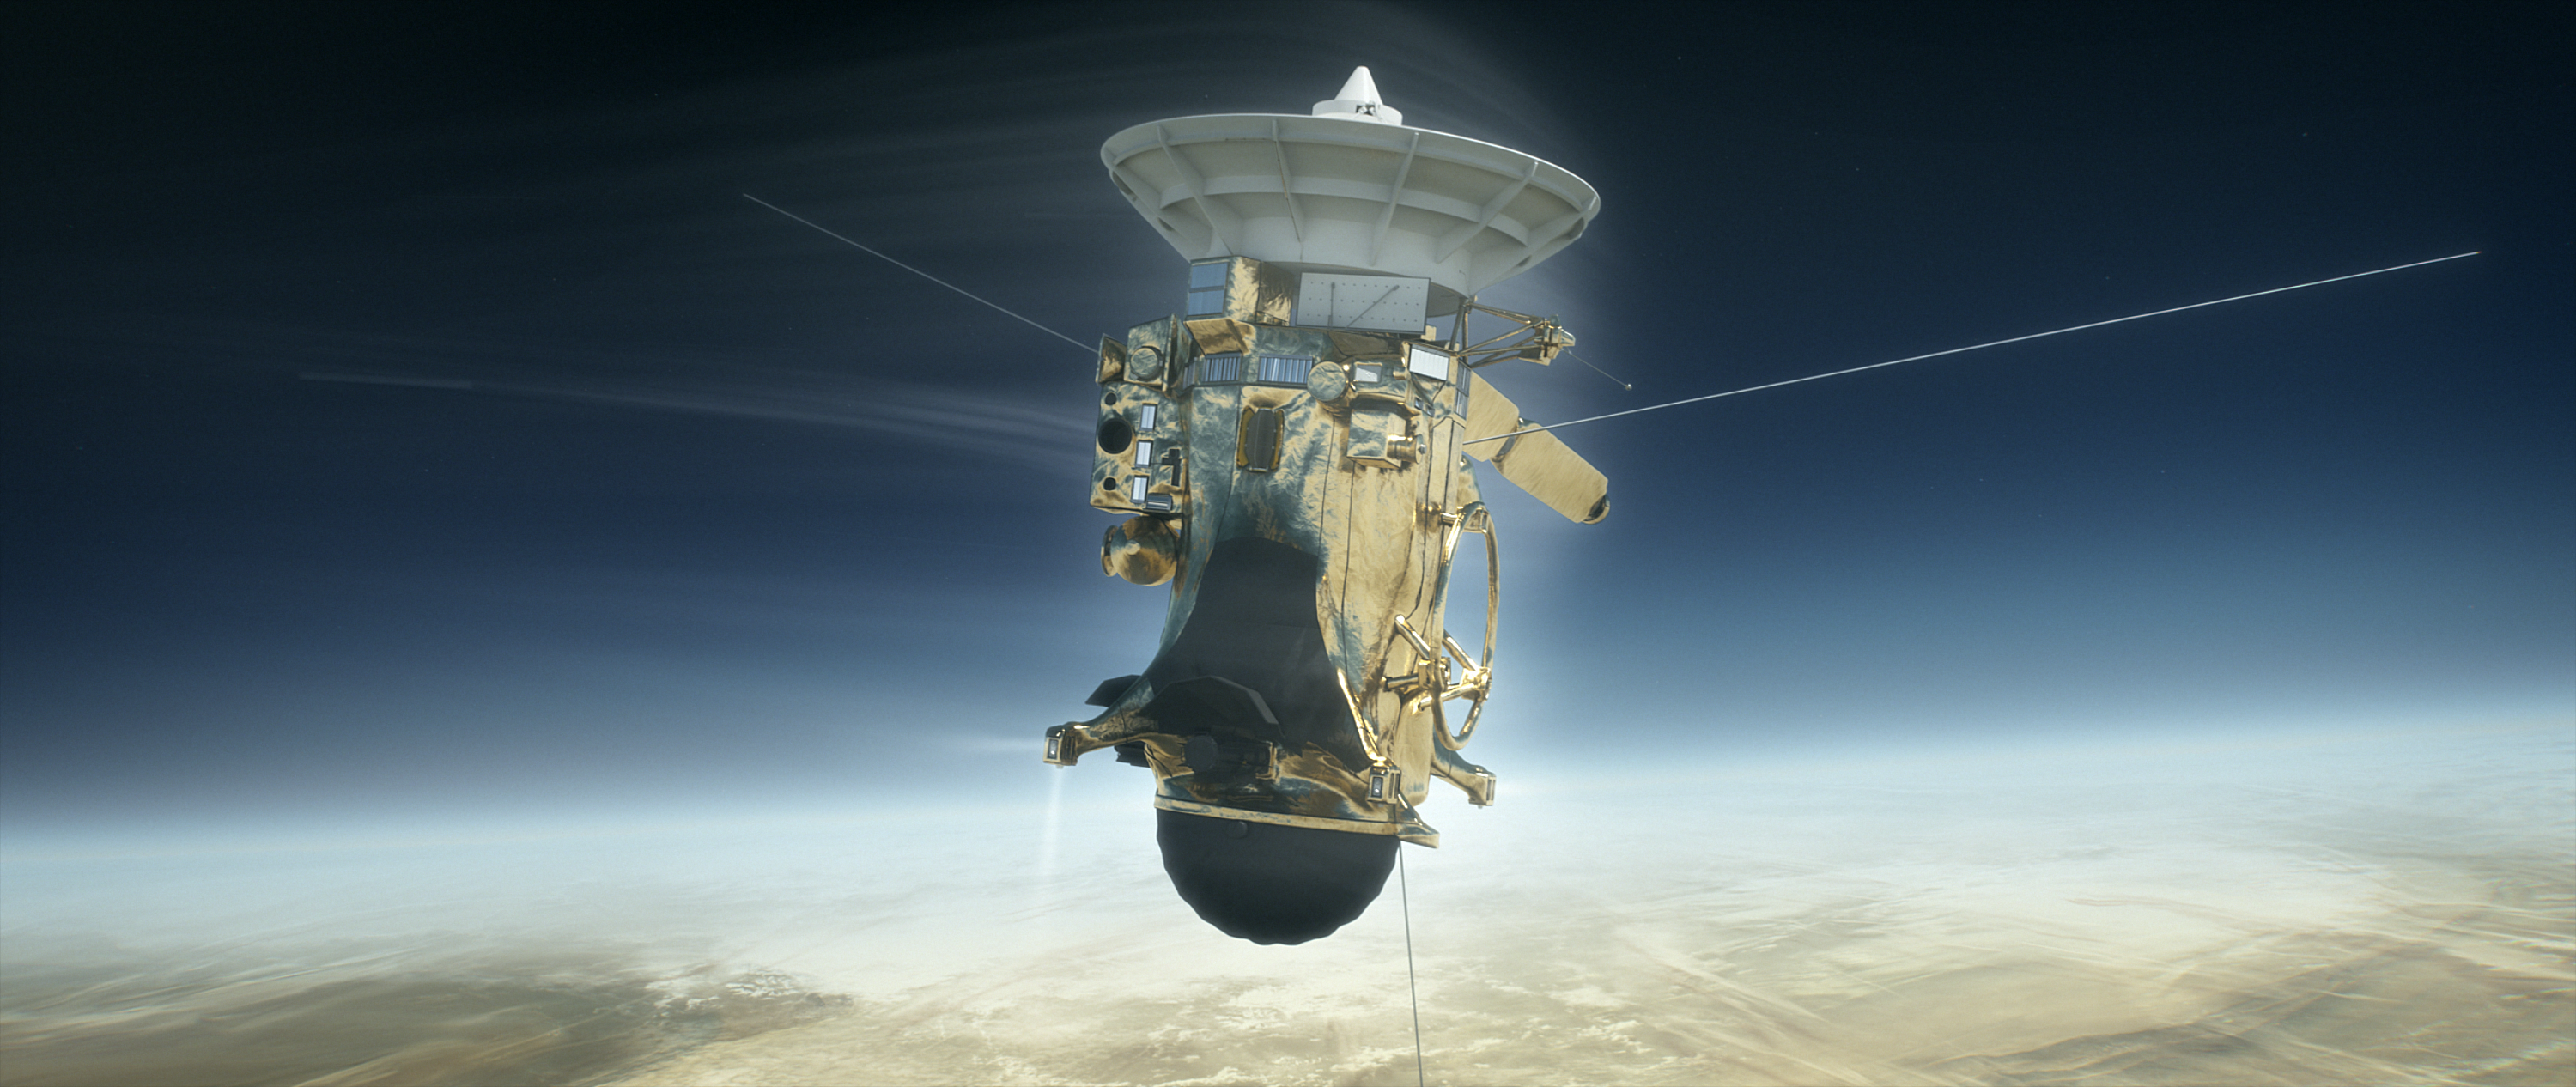

Cassini versus Saturn (Illustration)

As depicted in this illustration, Cassini will plunge into Saturn’s atmosphere on Sept. 15, 2017. Using its attitude control thrusters, the spacecraft will work to keep its antenna pointed at Earth while it sends its final data, including the composition of Saturn’s upper atmosphere. The atmospheric torque will quickly become stronger than what the thrusters can compensate for, and after that point, Cassini will begin to tumble. When this happens, its radio connection to Earth will be severed, ending the mission. Following loss of signal, the spacecraft will burn up like a meteor in Saturn’s upper atmosphere.

The Cassini mission is a cooperative project of NASA, ESA (the European Space Agency) and the Italian Space Agency. The Jet Propulsion Laboratory, a division of the California Institute of Technology in Pasadena, manages the mission for NASA’s Science Mission Directorate, Washington.

Credit: NASA/JPL-Caltech